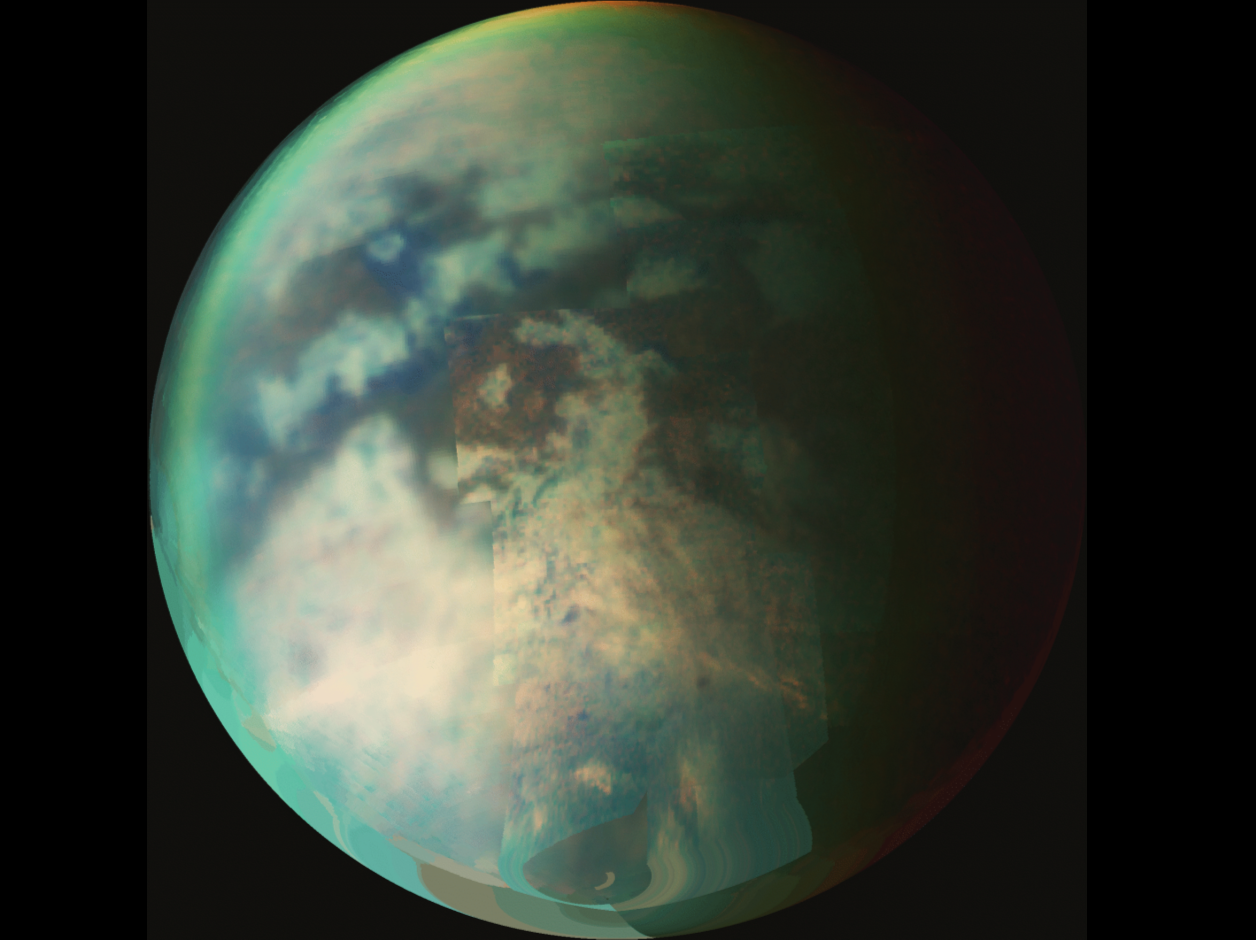

Exposing Titan’s Surface

Exposing Titan’s Surface

This image is a composite of several images taken during two separate Titan flybys on Oct. 9 (T19) and Oct. 25 (T20).

The large circular feature near the center of Titan’s disk may be the remnant of a very old impact basin. The mountain ranges to the southeast of the circular feature, and the long dark, linear feature to the northwest of the old impact scar may have resulted from tectonic activity on Titan caused by the energy released when the impact occurred.

The Oct. 9 images form the background globe for context, and the most recent images from the Oct. 25 flyby are overlaid. The Oct. 9 images were taken at an average distance of about 30,000 kilometers (18,000 miles). The Oct. 25 images were taken at a distance of 12,000 kilometers (7,200 miles). The images were taken at wavelengths of 1.3 microns shown in blue, 2 microns shown in green, and 5 microns shown in red.

The Cassini-Huygens mission is a cooperative project of NASA, the European Space Agency and the Italian Space Agency. The Jet Propulsion Laboratory, a division of the California Institute of Technology in Pasadena, manages the mission for NASA’s Science Mission Directorate, Washington, D.C. The Cassini orbiter was designed, developed and assembled at JPL. The Visual and Infrared Mapping Spectrometer team is based at the University of Arizona where this image was produced.

Credit: NASA/JPL/University of Arizona